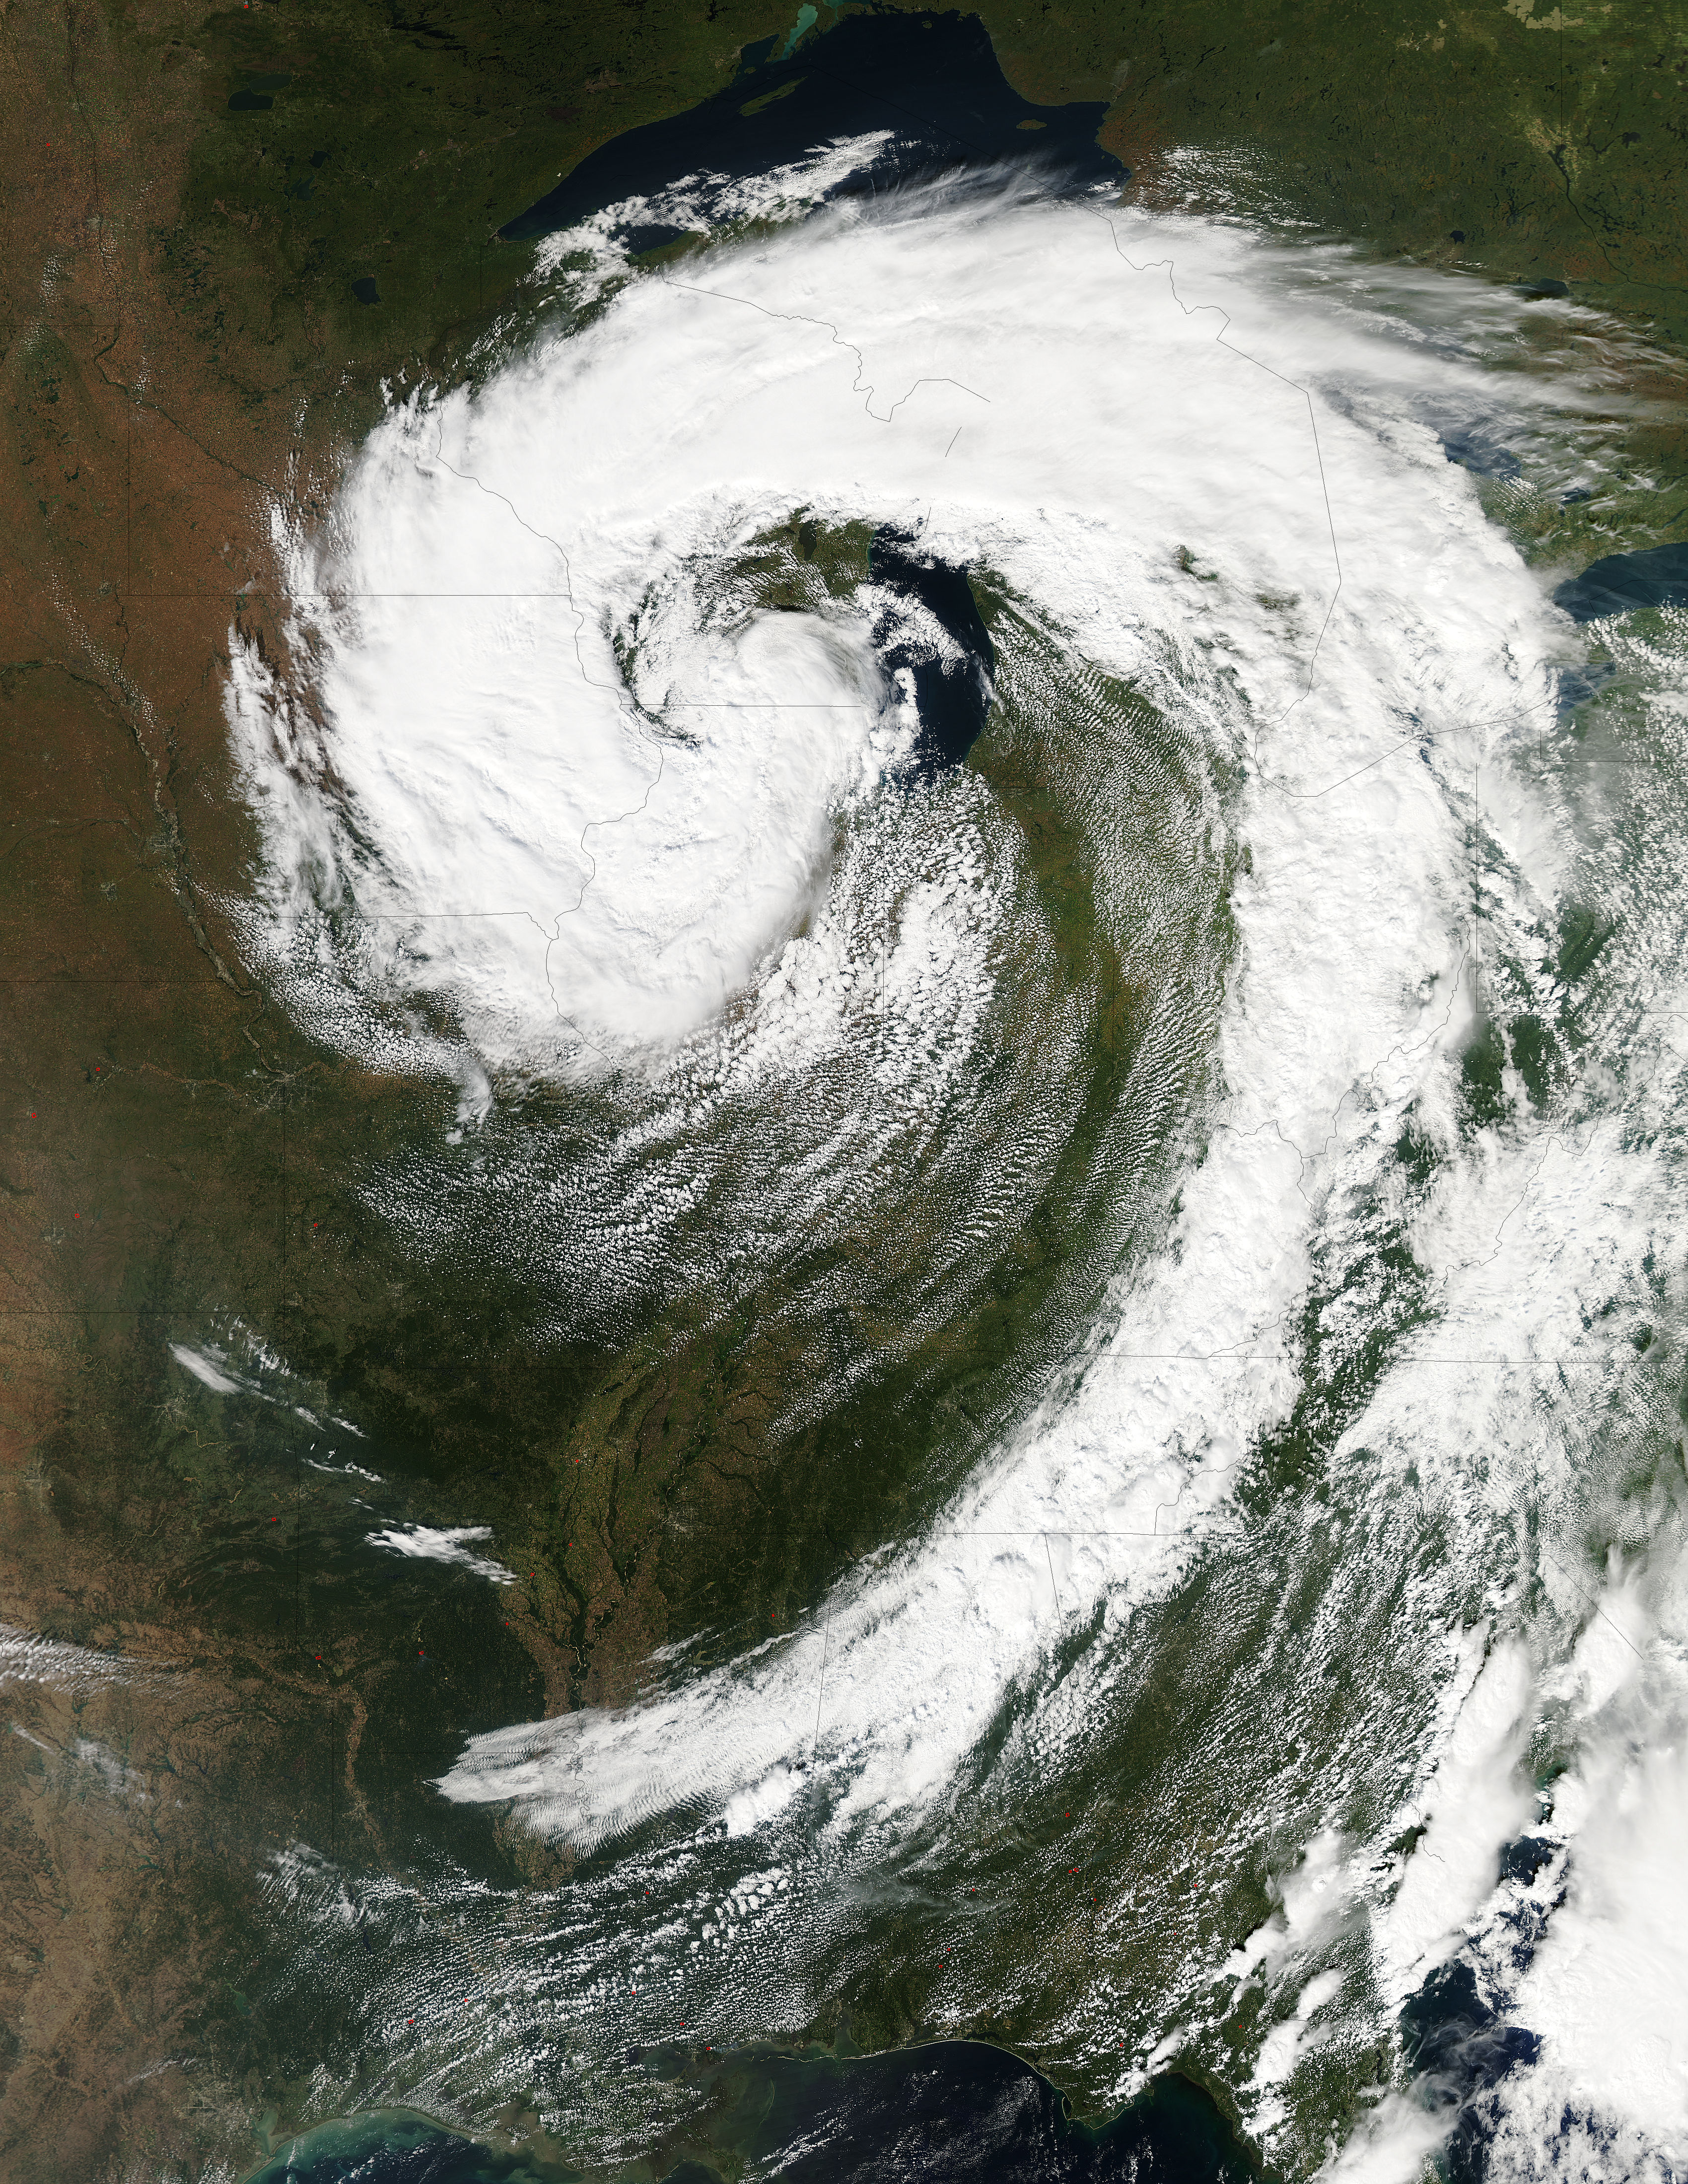

Low pressure system over the eastern United States

This visible image of the Great Lakes low pressure area was taken from the Moderate Resolution Imaging Spectroradiometer (MODIS) instrument on NASA's Aqua satellite. It was taken at 19:05 UTC (3:05 p.m. EDT) on Monday, Sept. 26, 2011. NASA's Aqua Satellite Catch the Pesky Great Lakes Low A low pressure area has been sitting over the Great Lakes region for about a week now, keeping the region and the U.S. northeast and Mid-Atlantic under cloud cover. NASA's Aqua satellite flew over head yesterday, Sept. 26, and captured two views of it from space. That low pressure area continues to spin counter-clockwise today over the Great Lakes. Its centered over northern Illinois and southeastern Wisconsin and is once again going to keep the region cloudy, cool and wet with showers. When the Aqua satellite passed overhead Monday afternoon at 3:05 p.m. EDT (Sept. 26) a detailed, clear image was captured from the Moderate Resolution Imaging Spectroradiometer (MODIS) instrument . The clouds from the low spread over Illinois, Wisconsin, parts of Iowa, northeastern Missouri, southeastern Minnesota, Michigan, Ohio, Indiana, Pennsylvania, Kentucky, Tennessee, Alabama, Mississippi, Georgia, and the northeastern and Mid-Atlantic states. A second visible image was captured by the Atmospheric Infrared Sounder (AIRS) instrument that also flies aboard NASA's Aqua satellite and showed the huge comma shape of the storm that spans the U.S. from its northern to southern borders. (seen here: www.flickr.com/photos/gsfc/6188946564 ) According to the National Weather Service, the low will finally start moving to the east as an upper-atmospheric trough (an elongated area of low pressure) continues to strengthen and move into the upper Midwest. However, a ridge (elongated area) of high pressure will slow its move eastward, so it will be slow clearing this week in the northeastern and Mid-Atlantic U.S. Rob Gutro NASA's Goddard Space Flight Center

Credit: NASA Goddard MODIS Rapid Response Team Two Instruments on